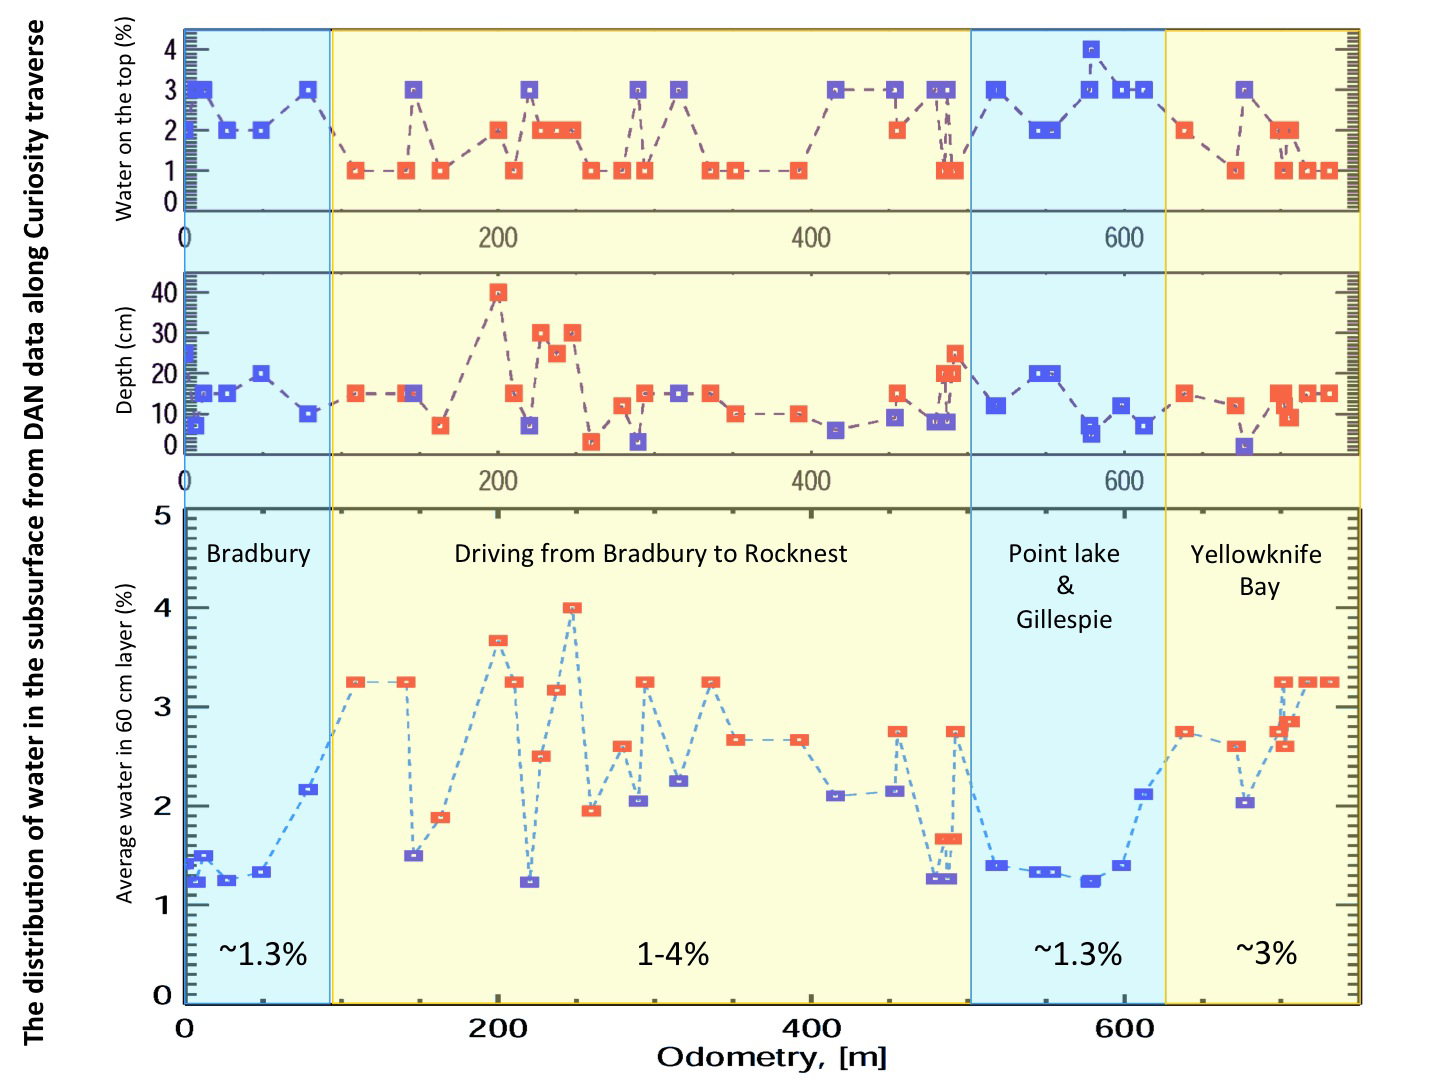

Variation in Water Content in Martian Subsurface Along Curiosity’s Traverse

This set of graphs shows variation in the amount and the depth of water detected beneath NASA’s Mars rover Curiosity by use of the rover’s Dynamic Albedo of Neutrons (DAN) instrument at different points along the distance the rover has driven, in meters.

DAN detects even very small amounts of water in the ground beneath the rover, primarily water bound into the crystal structure of hydrated minerals. The bottom graph indicates that the water content of the top 2 feet (60 centimeters) of the ground at points in the “Yellowknife Bay” area where DAN has taken measurements is estimated at about 3 percent.

JPL manages the Mars Science Laboratory/Curiosity for NASA’s Science Mission Directorate in Washington. The rover was designed, developed and assembled at JPL, a division of the California Institute of Technology in Pasadena.

Credit: NASA/JPL-Caltech/Russian Space Research Institute